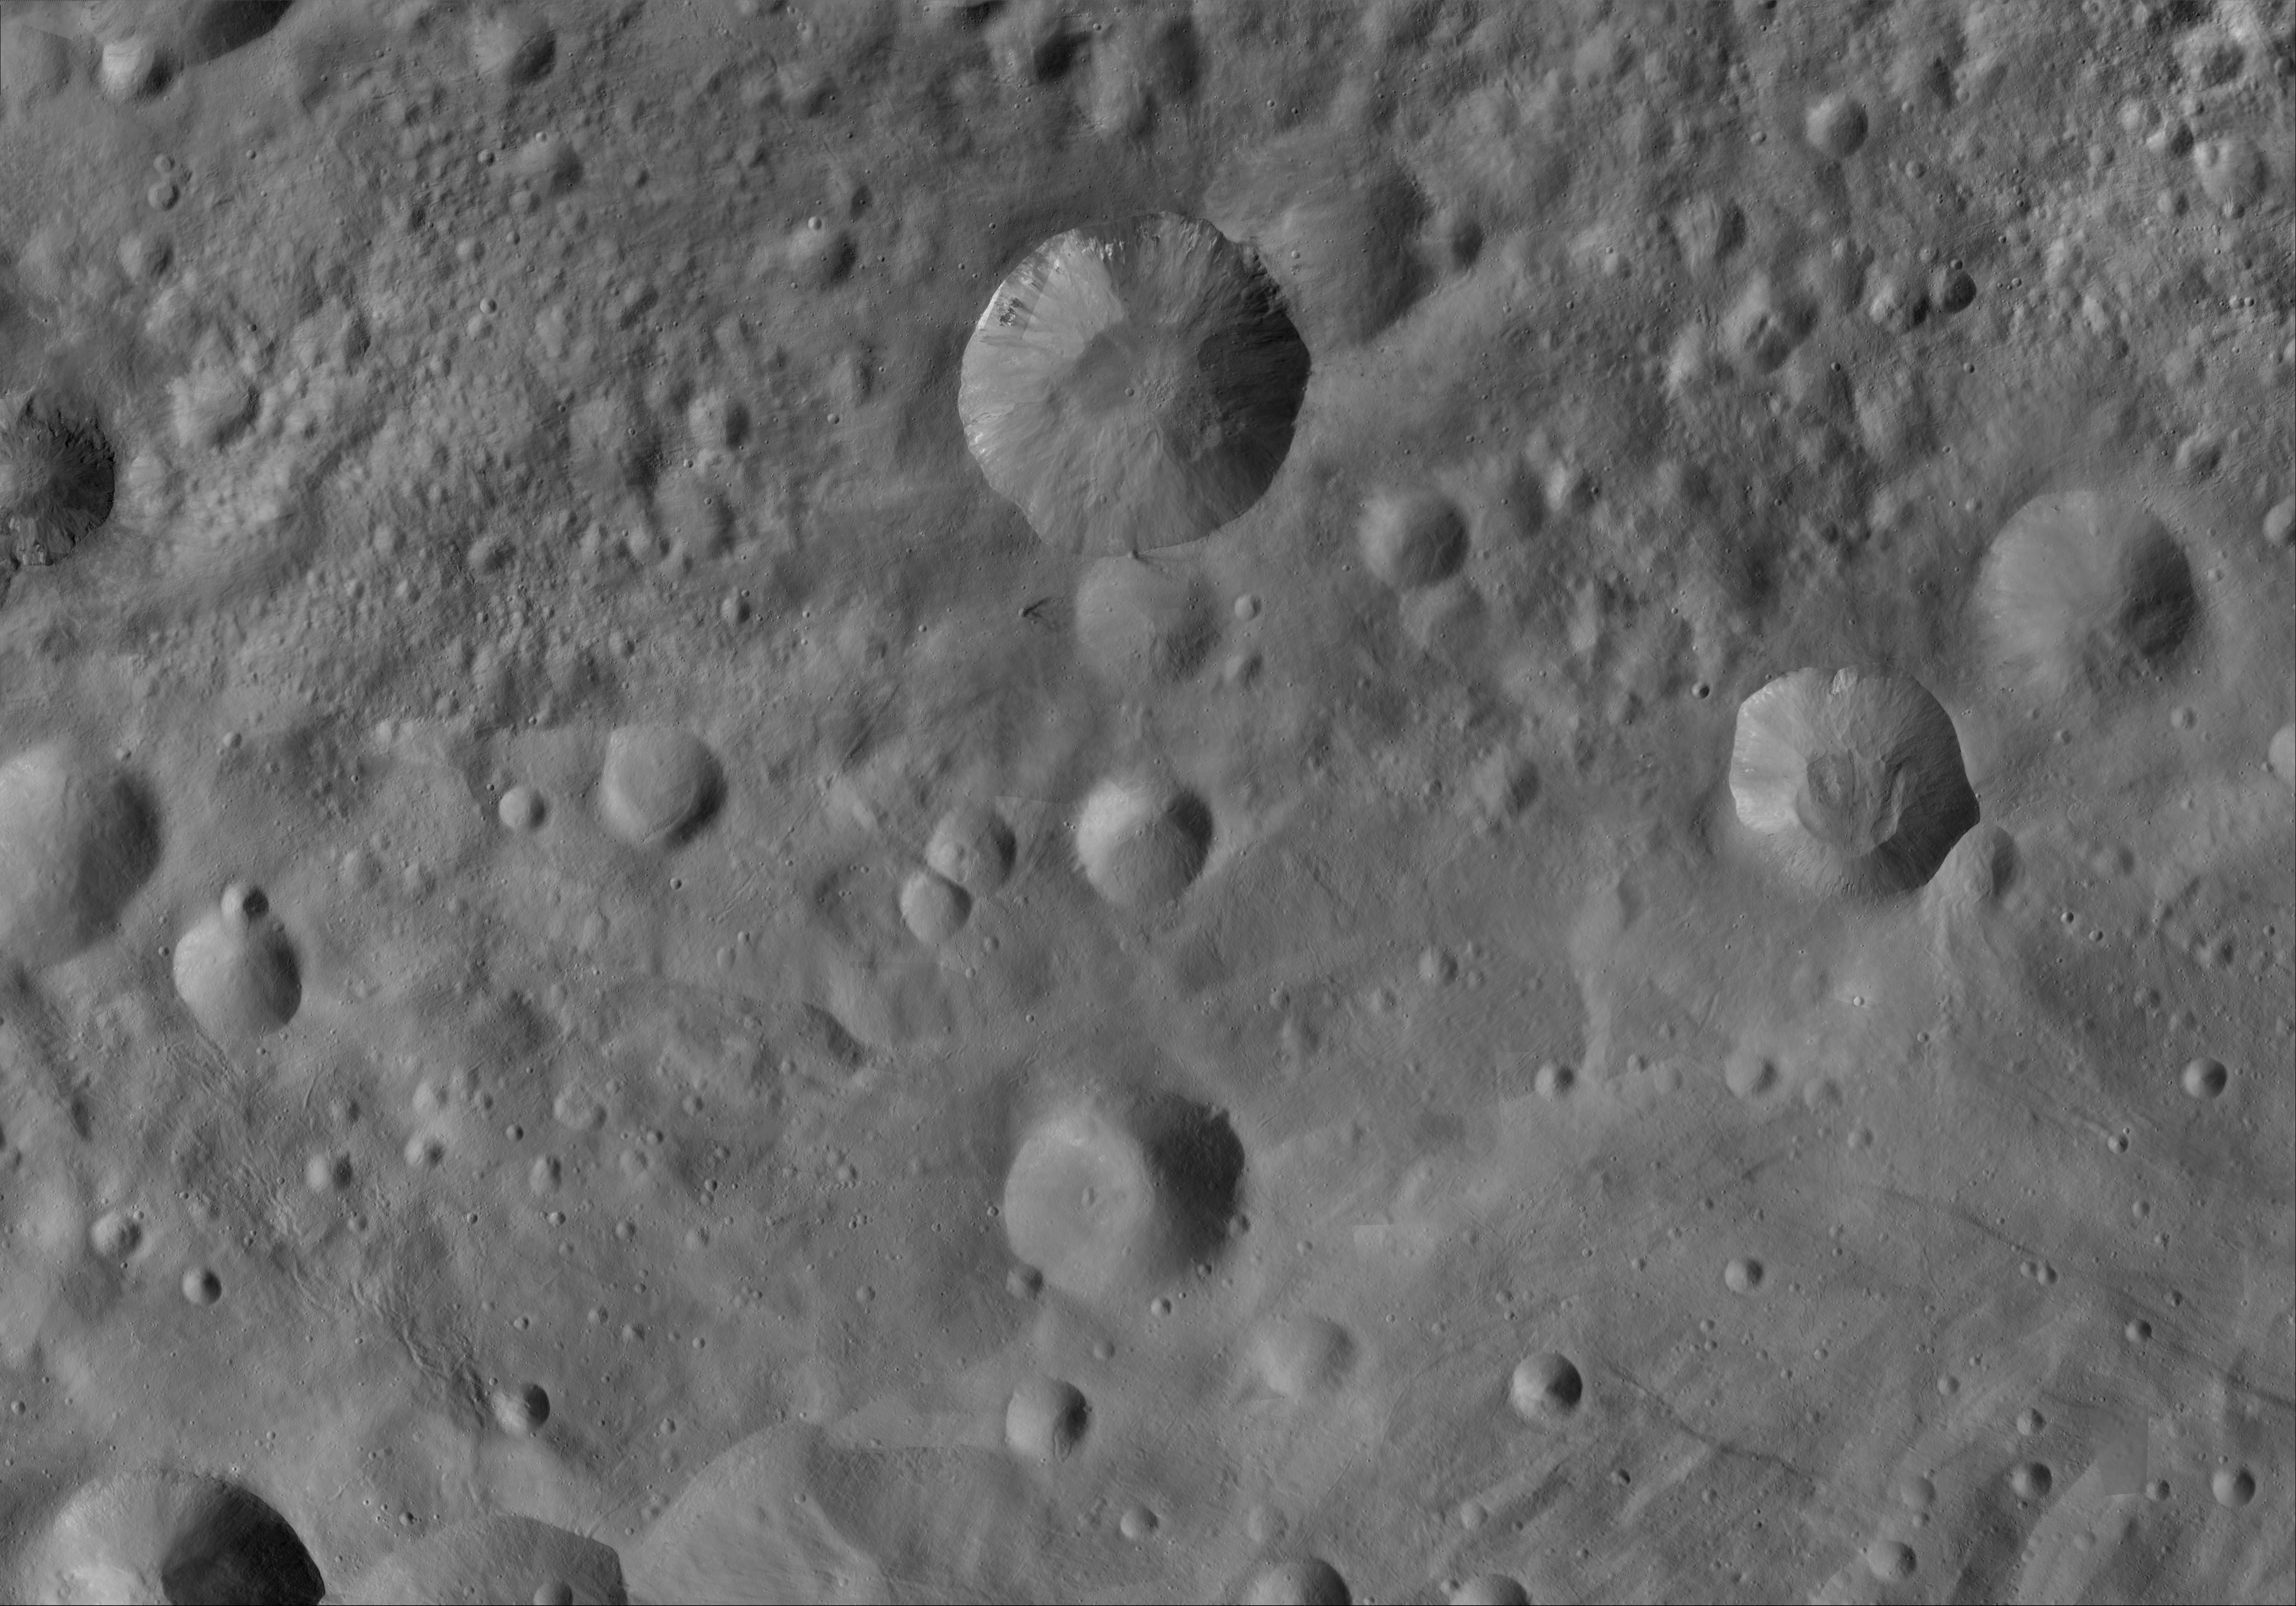

Numisia AV-L-21

This image from the atlas of the giant asteroid Vesta was created from images taken as NASA’s Dawn mission flew around the object, also known as a protoplanet. The set of maps was created from mosaics of10,000 images from Dawn’s framing camera instrument, taken at a low altitude of about 130 miles (210 kilometers). This map is mostly at a scale about that of regional road touring maps, where every inch of map is equivalent to a little more than 3 miles of asteroid (one centimeter equals 2 kilometers).

The full atlas and full resolution file can be viewed at PIA17480. Also available is the Numisia.

The Dawn mission to Vesta and Ceres is managed by NASA’s Jet Propulsion Laboratory, a division of the California Institute of Technology in Pasadena, for NASA’s Science Mission Directorate, Washington. The University of California, Los Angeles, is responsible for overall Dawn mission science. The Dawn framing cameras were developed and built under the leadership of the Max Planck Institute for Solar System Research, Katlenburg-Lindau, Germany, with significant contributions by DLR German Aerospace Center, Institute of Planetary Research, Berlin, and in coordination with the Institute of Computer and Communication Network Engineering, Braunschweig. The framing camera project is funded by the Max Planck Society, DLR and NASA.

Credit: NASA/JPL-Caltech/UCLA/MPS/DLR/IDA